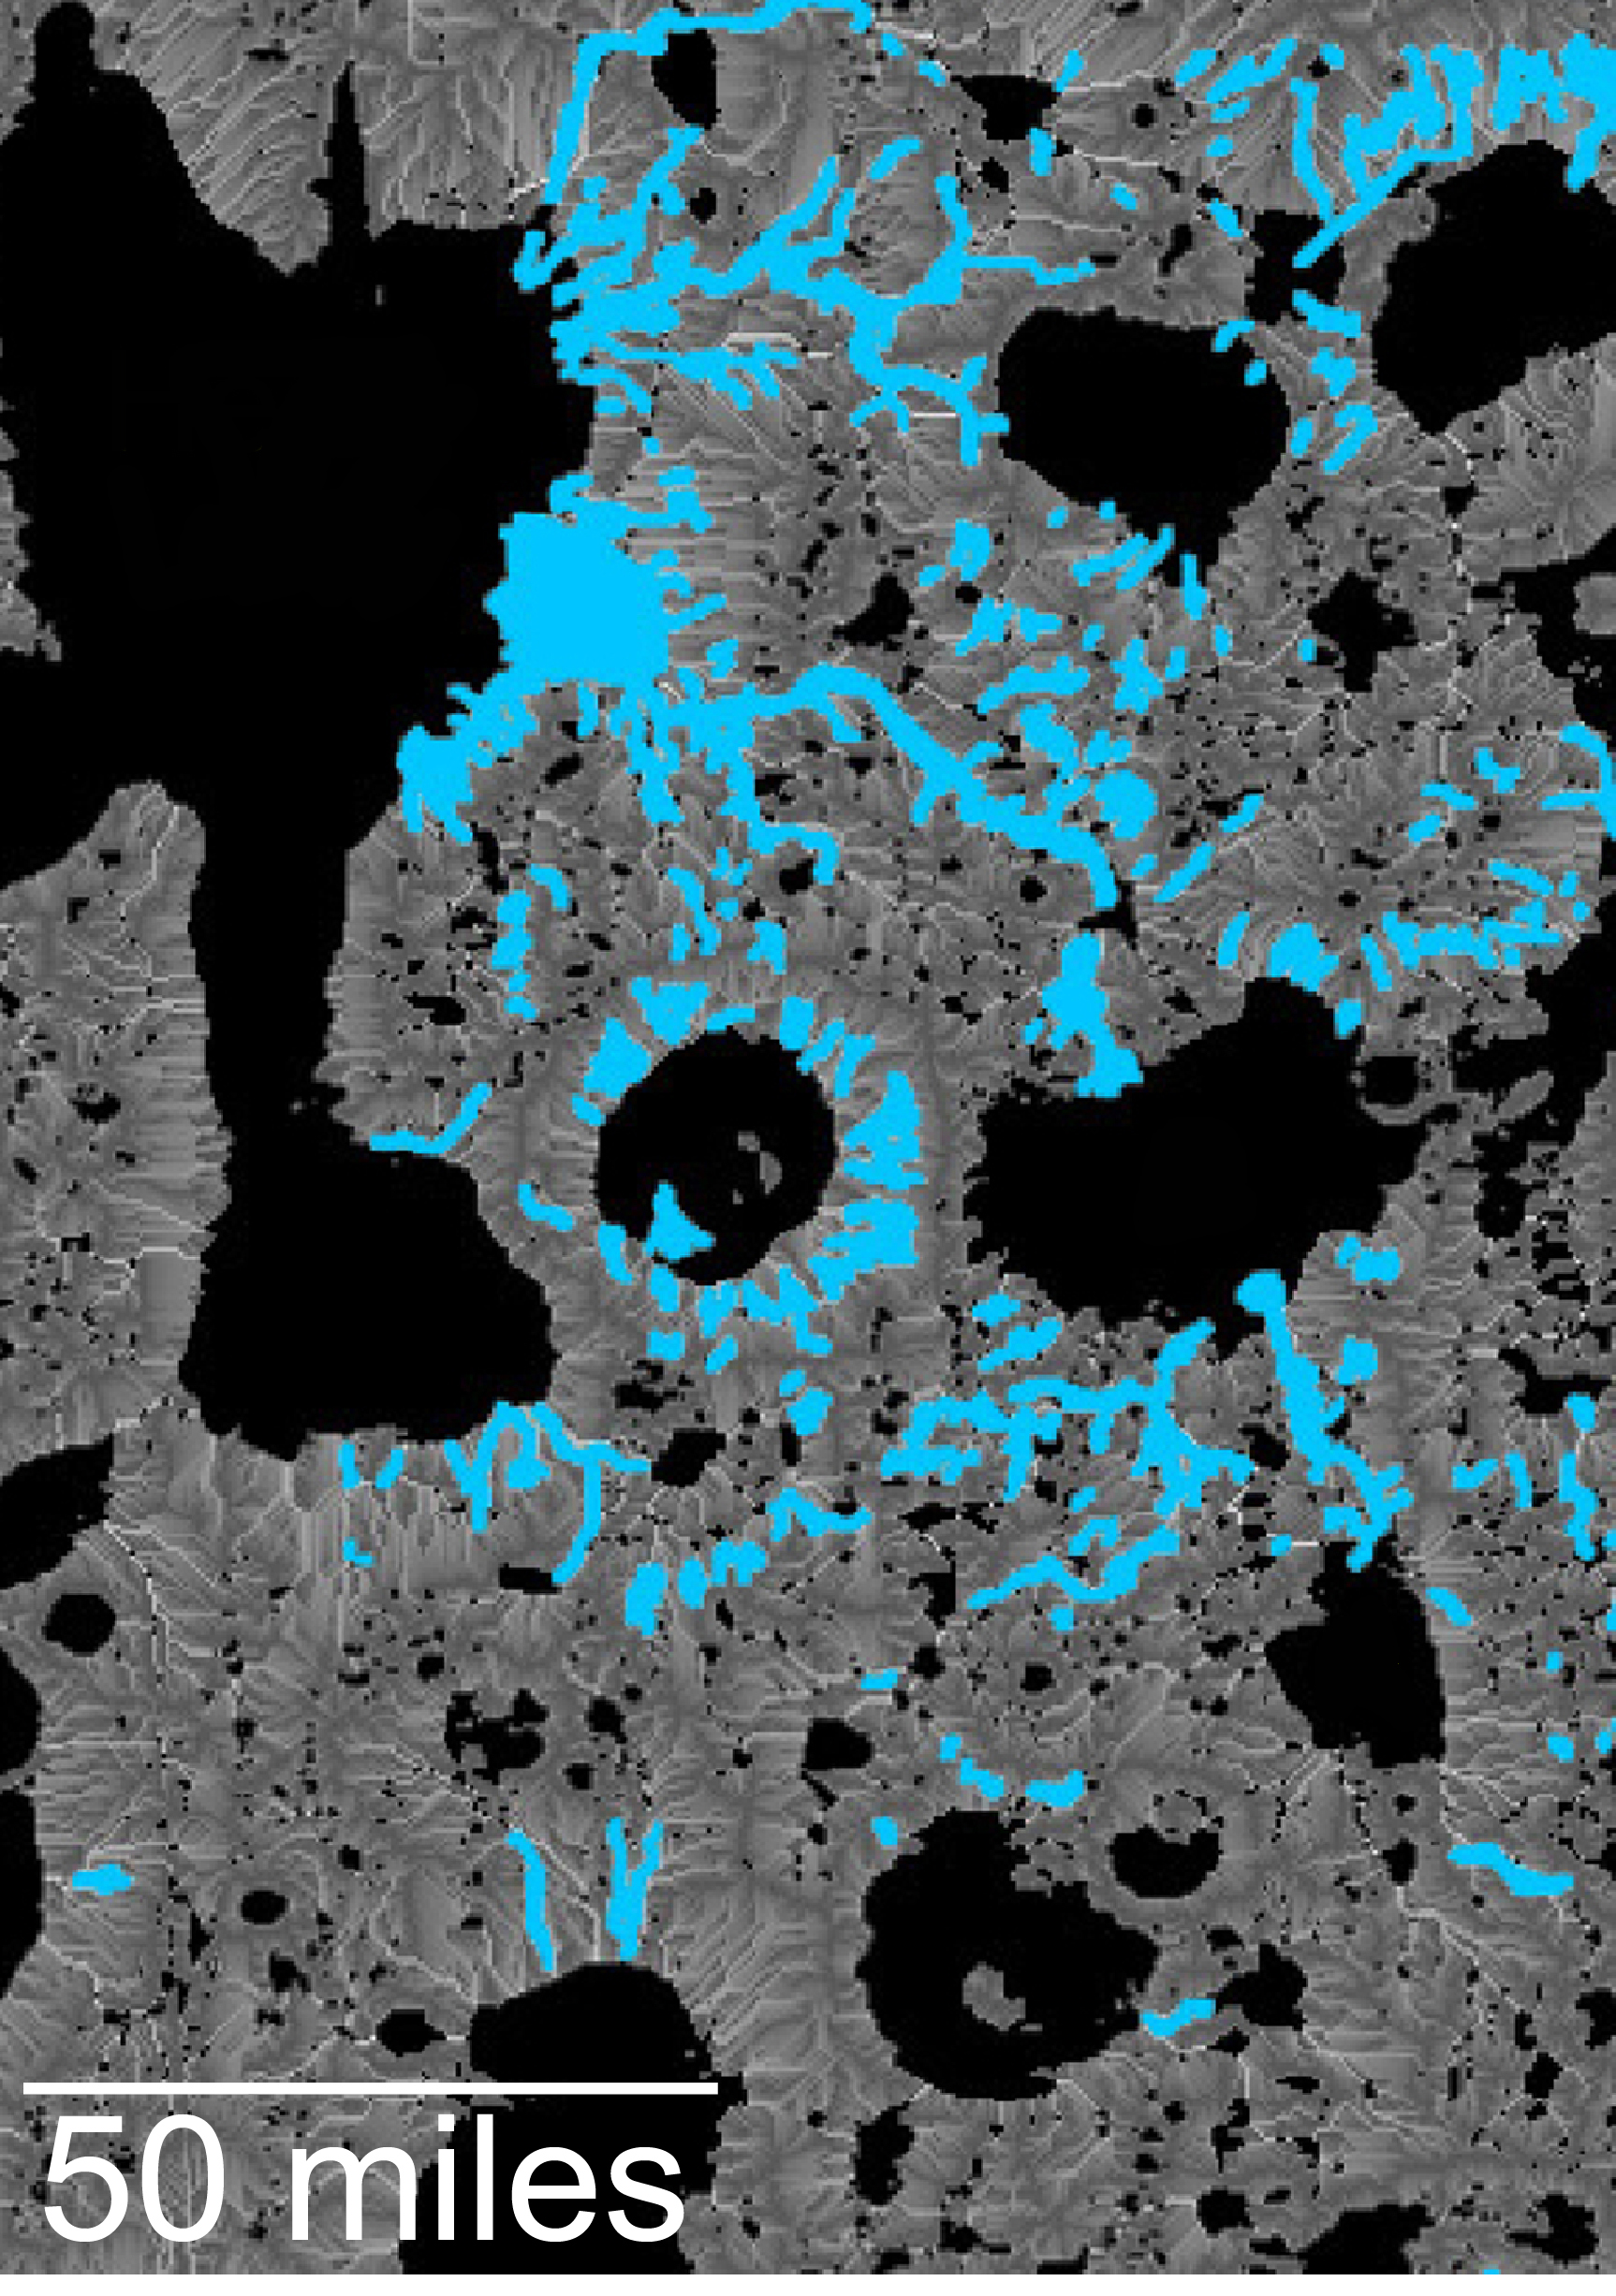

Hydrologic Modeling of Relatively Recent Martian Streams and Lake

This map of an area within the Arabia Terra region on Mars shows where hydrologic modeling predicts locations of depressions that would have been lakes (black), overlaid with a map of the preserved valleys (blue lines, with width exaggerated for recognition) that would have been streams.

The area today holds numerous features called “fresh shallow valleys.” Research findings in 2016 interpret the fresh shallow valleys as evidence for flows of liquid water that occurred several hundred million years — up to about a billion years — after the ancient lakes and streams previously documented on Mars.

Most of the fresh shallow valleys in this northern portion of Arabia Terra terminate at the margins of model-predicted submerged basins, consistent with an interpretation of flows into lakes and out of lakes. Some valley segments connect to form longer systems, consistent with connections forged by flowing water between interspersed lakes. In the area mapped here, for example, valleys connect basin “A” to basin “B,” and basin B to “Heart Lake,” each lower in elevation in that chain. Detail of the valley interpreted as the northward outflow channel from basin B can be seen in the image at PIA20837. Relative topography of the region is mapped at PIA20838.

The area covered by this hydrologic-model map is about 120 miles (about 190 kilometers) wide, centered near 35.91 degrees north latitude, 1 degree east longitude.

Credit: NASA/JPL-Caltech/ASU